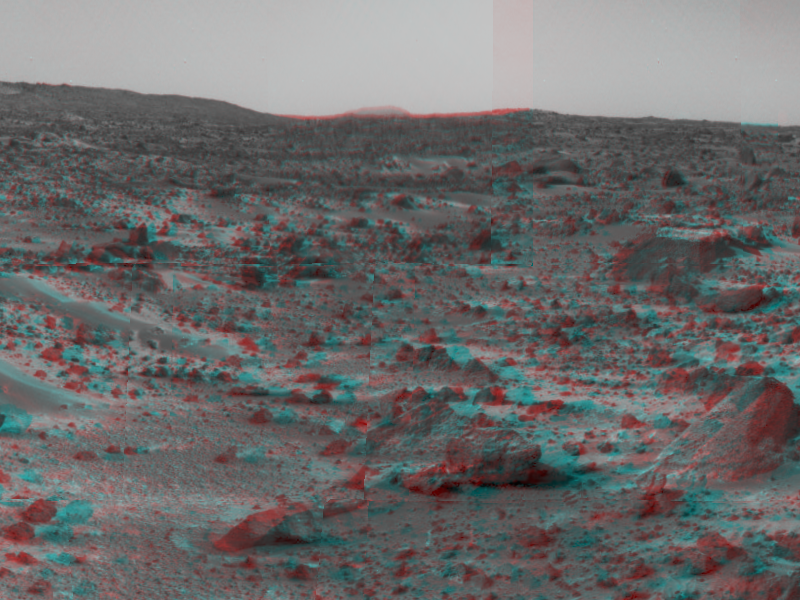

Martian Terrain & Wedge in 3-D

An area of rough Martian terrain is prominent in this stereo image, taken by the Imager for Mars Pathfinder (IMP) on Sol 3. 3D glasses are necessary to identify surface detail. The large rock dubbed “Wedge” is at lower right. The IMP is a stereo imaging system with color capability provided by 24 selectable filters — twelve filters per “eye.

Click below to see the left and right views individually.

Left
Right
Photojournal note: Sojourner spent 83 days of a planned seven-day mission exploring the Martian terrain, acquiring images, and taking chemical, atmospheric and other measurements. The final data transmission received from Pathfinder was at 10:23 UTC on September 27, 1997. Although mission managers tried to restore full communications during the following five months, the successful mission was terminated on March 10, 1998.

Credit: NASA/JPL